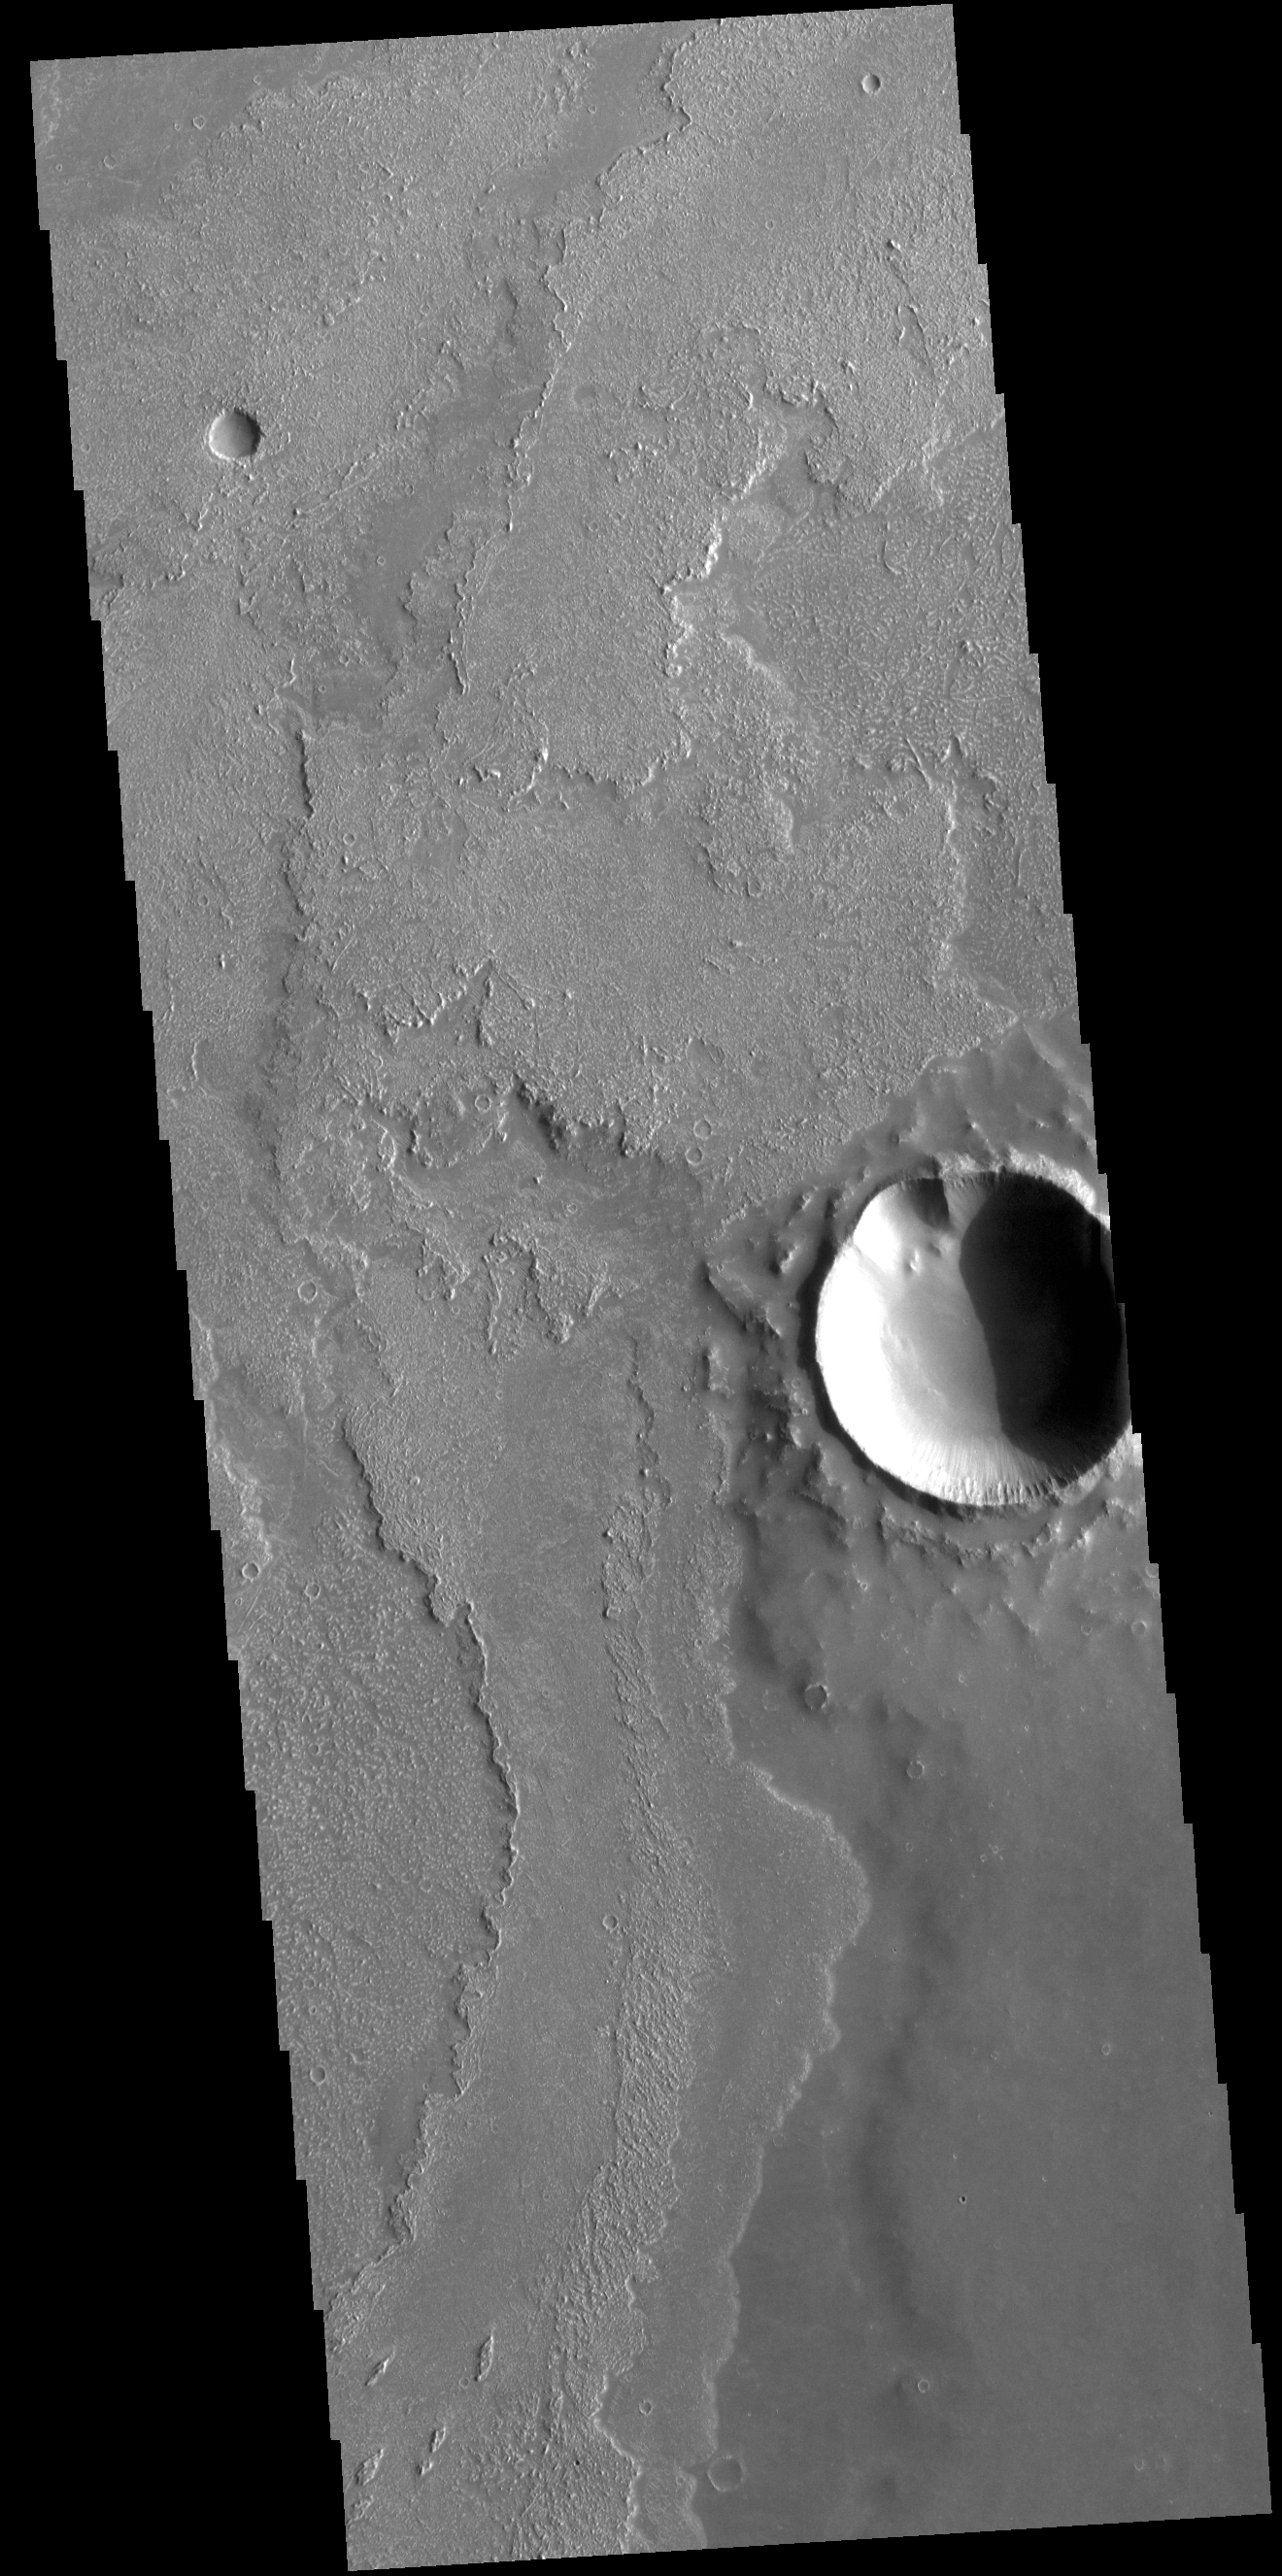

Daedalia Planum

This VIS image shows a small portion of the vast lava flow field of Daedalia Planum. The flows originate at Arsia Mons, the youngest of the three Tharsis volcanoes.

Credit: NASA/JPL-Caltech/ASU